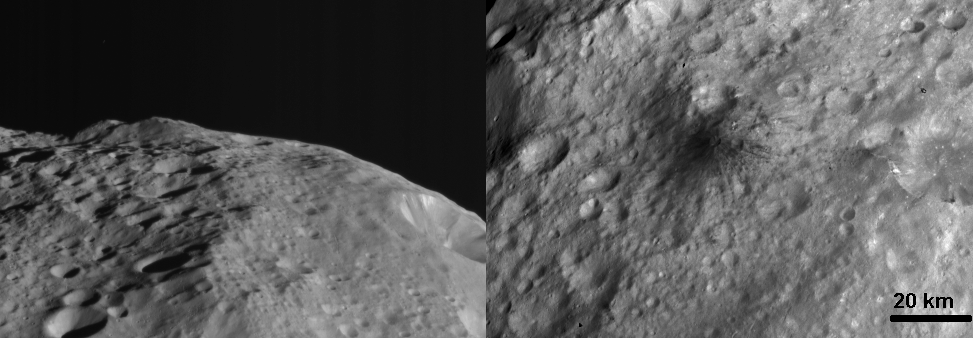

Side by Side Views of a Dark Hill

NASA’s Dawn spacecraft obtained these images with its framing camera on Aug. 19, 2011. Both images were taken through the framing camera’s clear filter aboard the spacecraft. The images have a resolution of about 260 meters per pixel.

The Dawn mission to Vesta and Ceres is managed by the Jet Propulsion Laboratory, Pasadena, Calif., for NASA’s Science Mission Directorate, Washington, D.C. It is a project of the Discovery Program managed by NASA’s Marshall Space Flight Center, Huntsville, Ala. UCLA, is responsible for overall Dawn mission science. Orbital Sciences Corporation of Dulles, Va., designed and built the Dawn spacecraft.

The framing cameras were developed and built under the leadership of the Max Planck Institute for Solar System Research, Katlenburg-Lindau, Germany, with significant contributions by the German Aerospace Center (DLR) Institute of Planetary Research, Berlin, and in coordination with the Institute of Computer and Communication Network Engineering, Braunschweig. The framing camera project is funded by NASA, the Max Planck Society and DLR. JPL is a division of the California Institute of Technology, in Pasadena.

Credit: NASA/JPL-Caltech/UCLA/MPS/DLR/IDA